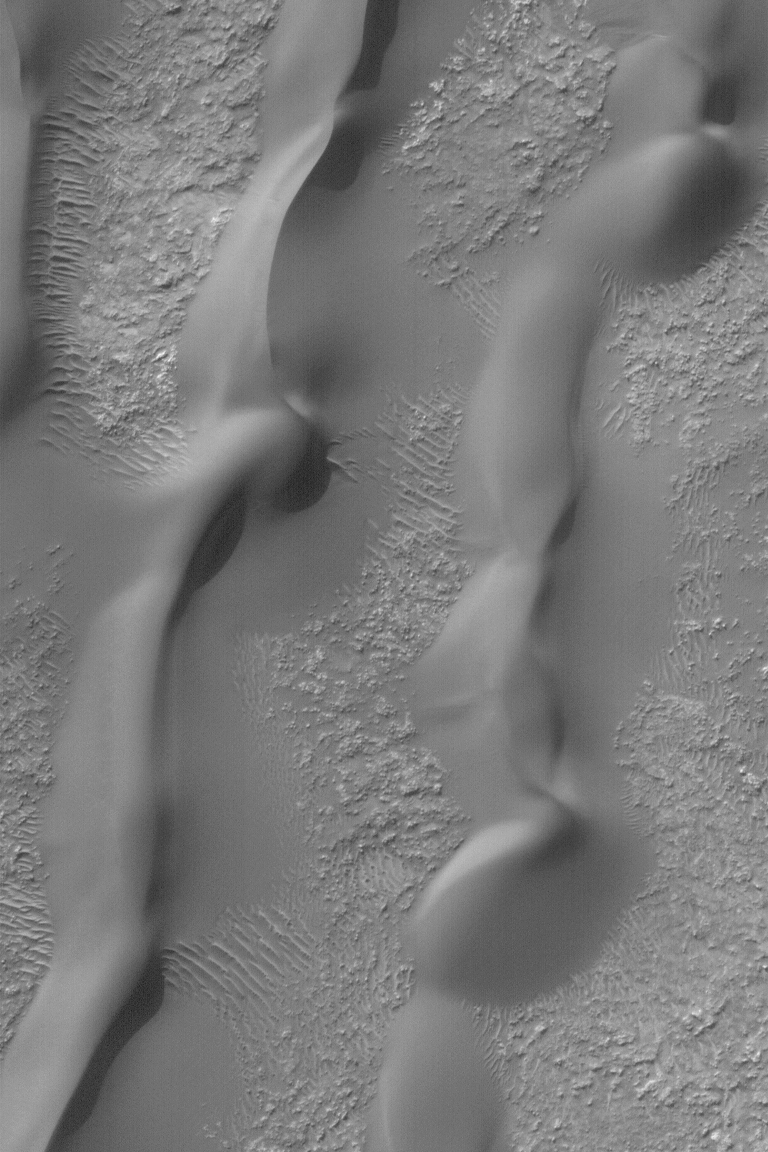

Windblown Sand Dunes

MGS MOC Release No. MOC2-557, 27 November 2003

This Mars Global Surveyor (MGS) Mars Orbiter Camera (MOC) image shows sand dunes and large ripples in a crater in the Hellespontus region of Mars. The winds that formed these dunes generally blew from the left/lower-left (west/southwest). Unlike the majority of dunes on Earth, sand dunes on Mars are mostly made up of dark, rather than light, grains. This scene is located near 50.3°S, 327.5°W. The image covers an area 3 km (1.9 mi) wide, and is illuminated by sunlight from the upper left.

Credit: NASA/JPL/Malin Space Science Systems